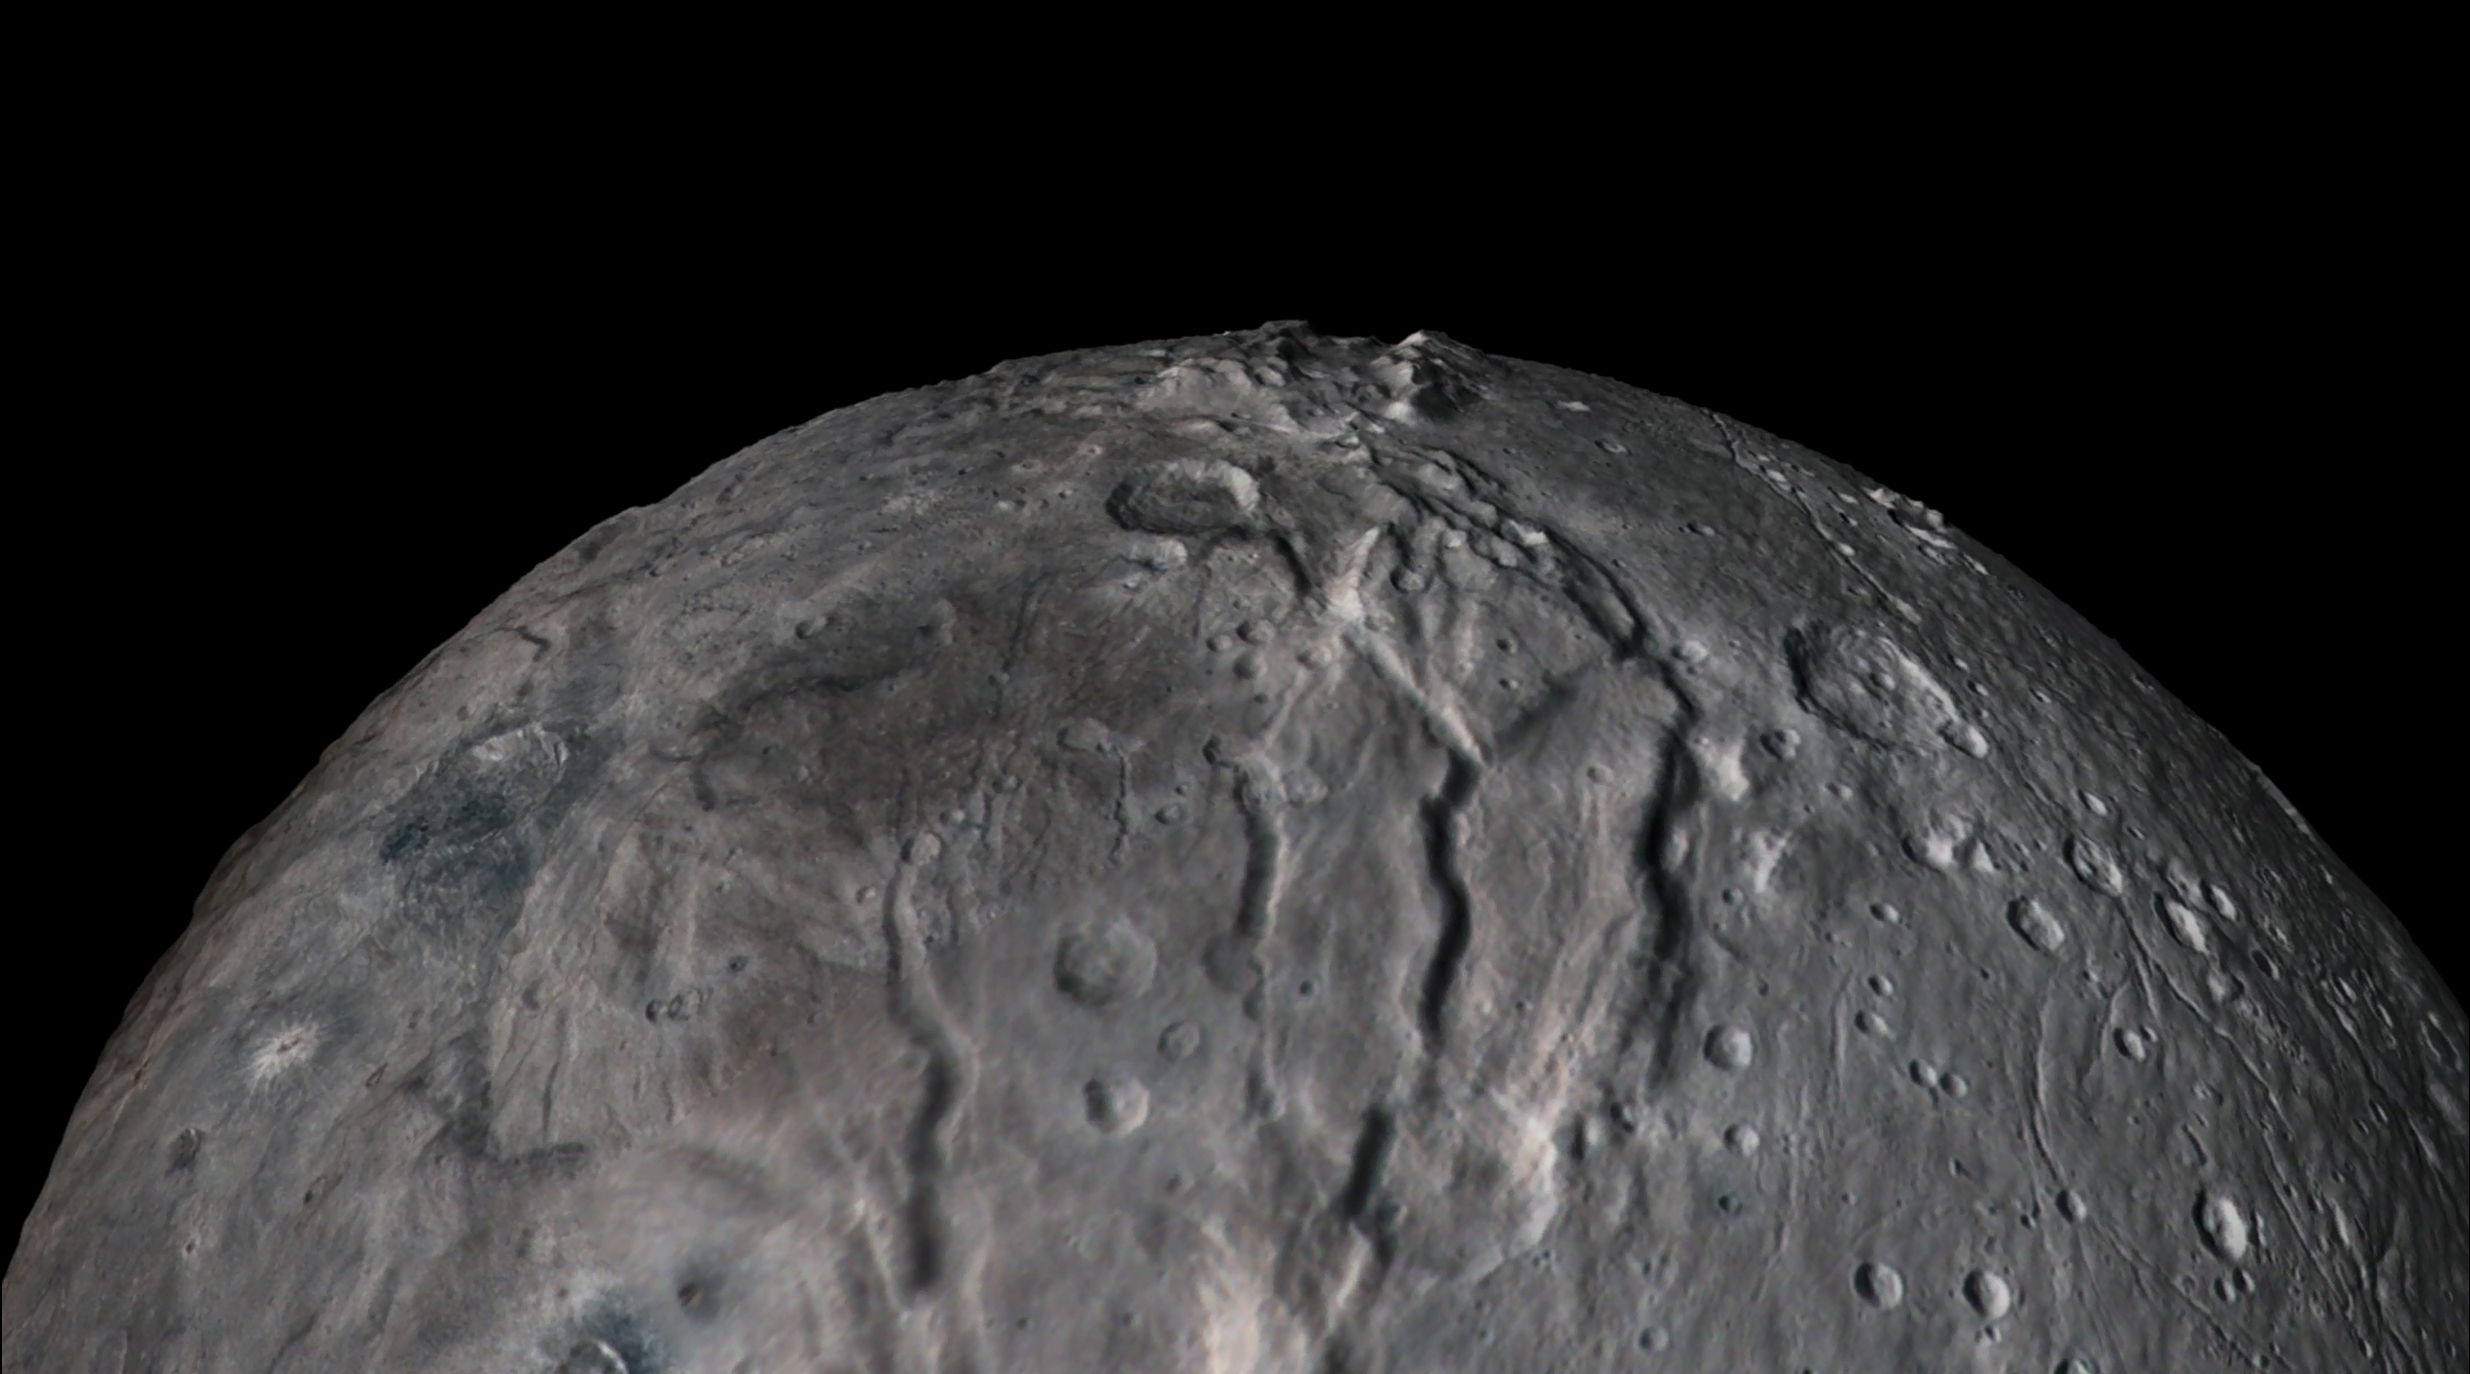

Soaring over Charon

In July 2015, NASA’s New Horizons spacecraft sent home the first close-up pictures of Pluto and its moons. Using actual New Horizons data and digital elevation models of Pluto and its largest moon, Charon, mission scientists created flyover movies that offer spectacular new perspectives of the many unusual features that were discovered and which have reshaped our views of the Pluto system — from a vantage point even closer than a ride on New Horizons itself.

The flight over Charon begins high over the hemisphere New Horizons saw on its closest approach, then descends over the deep, wide canyon of Serenity Chasma. The view moves north, passing over Dorothy Gale crater and the dark polar hood of Mordor Macula. The flight then turns back south, covering the northern terrain of Oz Terra before ending over the relatively flat equatorial plains of Vulcan Planum and the “moated mountains” of Clarke Montes. (Note that all feature names are informal.)

The topographic relief is exaggerated by a factor of 2 to 3 in these movies to emphasize topography; the surface colors have also been enhanced to bring out detail. Digital mapping and rendering were performed by Paul Schenk and John Blackwell of the Lunar and Planetary Institute in Houston.

The Johns Hopkins University Applied Physics Laboratory in Laurel, Maryland, designed, built, and operates the New Horizons spacecraft, and manages the mission for NASA’s Science Mission Directorate. The Southwest Research Institute, based in San Antonio, leads the science team, payload operations and encounter science planning. New Horizons is part of the New Frontiers Program managed by NASA’s Marshall Space Flight Center in Huntsville, Alabama.

Credit: NASA/Johns Hopkins University Applied Physics Laboratory/Southwest Research Institute/Lunar and Planetary Institute